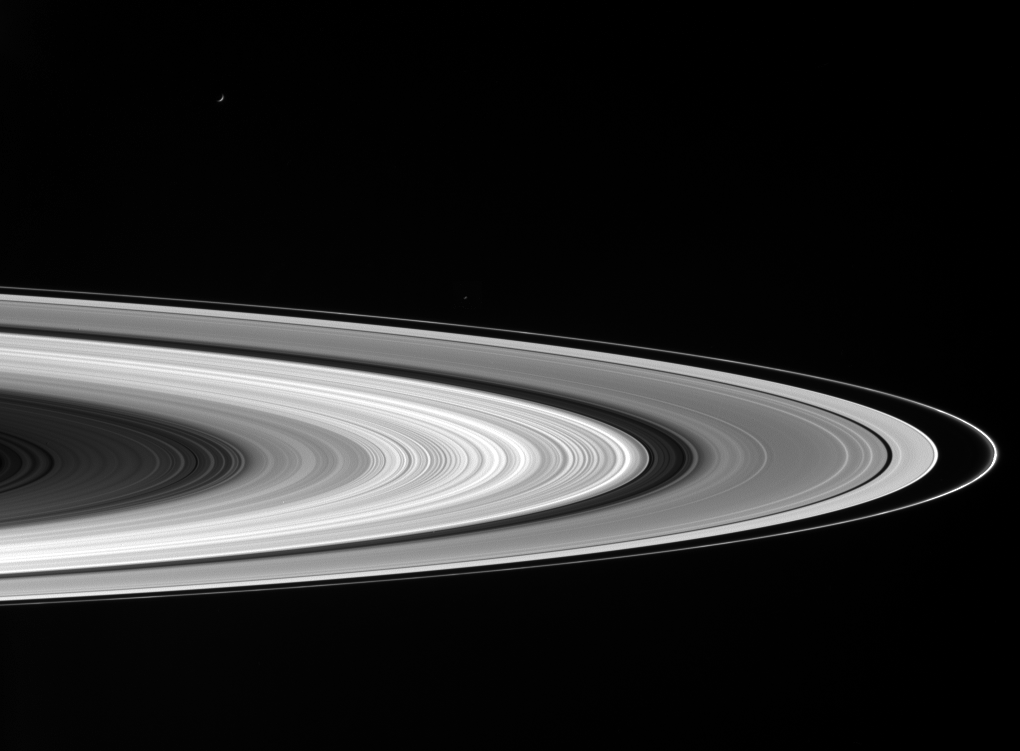

Encircling Saturn

Saturn’s sunlit rings gleam in the blackness as two icy moons cruise past in the foreground.

Enceladus (505 kilometers, or 314 miles across) is a small crescent near upper left; Janus (181 kilometers, or 113 miles across) is a speck above the F ring, near center. Janus was brightened slightly for visibility.

This view looks toward the lit side of the rings from about 5 degrees below the ringplane.

This image was taken in visible red light with the Cassini spacecraft wide-angle camera on Nov. 7, 2006, at a distance of approximately 1.1 million kilometers (700,000 miles) from Saturn and at a sun-Saturn-spacecraft, or phase, angle of 139 degrees. Image scale on the sky at the distance of Saturn is 63 kilometers (39 miles) per pixel.

The Cassini-Huygens mission is a cooperative project of NASA, the European Space Agency and the Italian Space Agency. The Jet Propulsion Laboratory, a division of the California Institute of Technology in Pasadena, manages the mission for NASA’s Science Mission Directorate, Washington, D.C. The Cassini orbiter and its two onboard cameras were designed, developed and assembled at JPL. The imaging operations center is based at the Space Science Institute in Boulder, Colo.

Credit: NASA/JPL/Space Science Institute